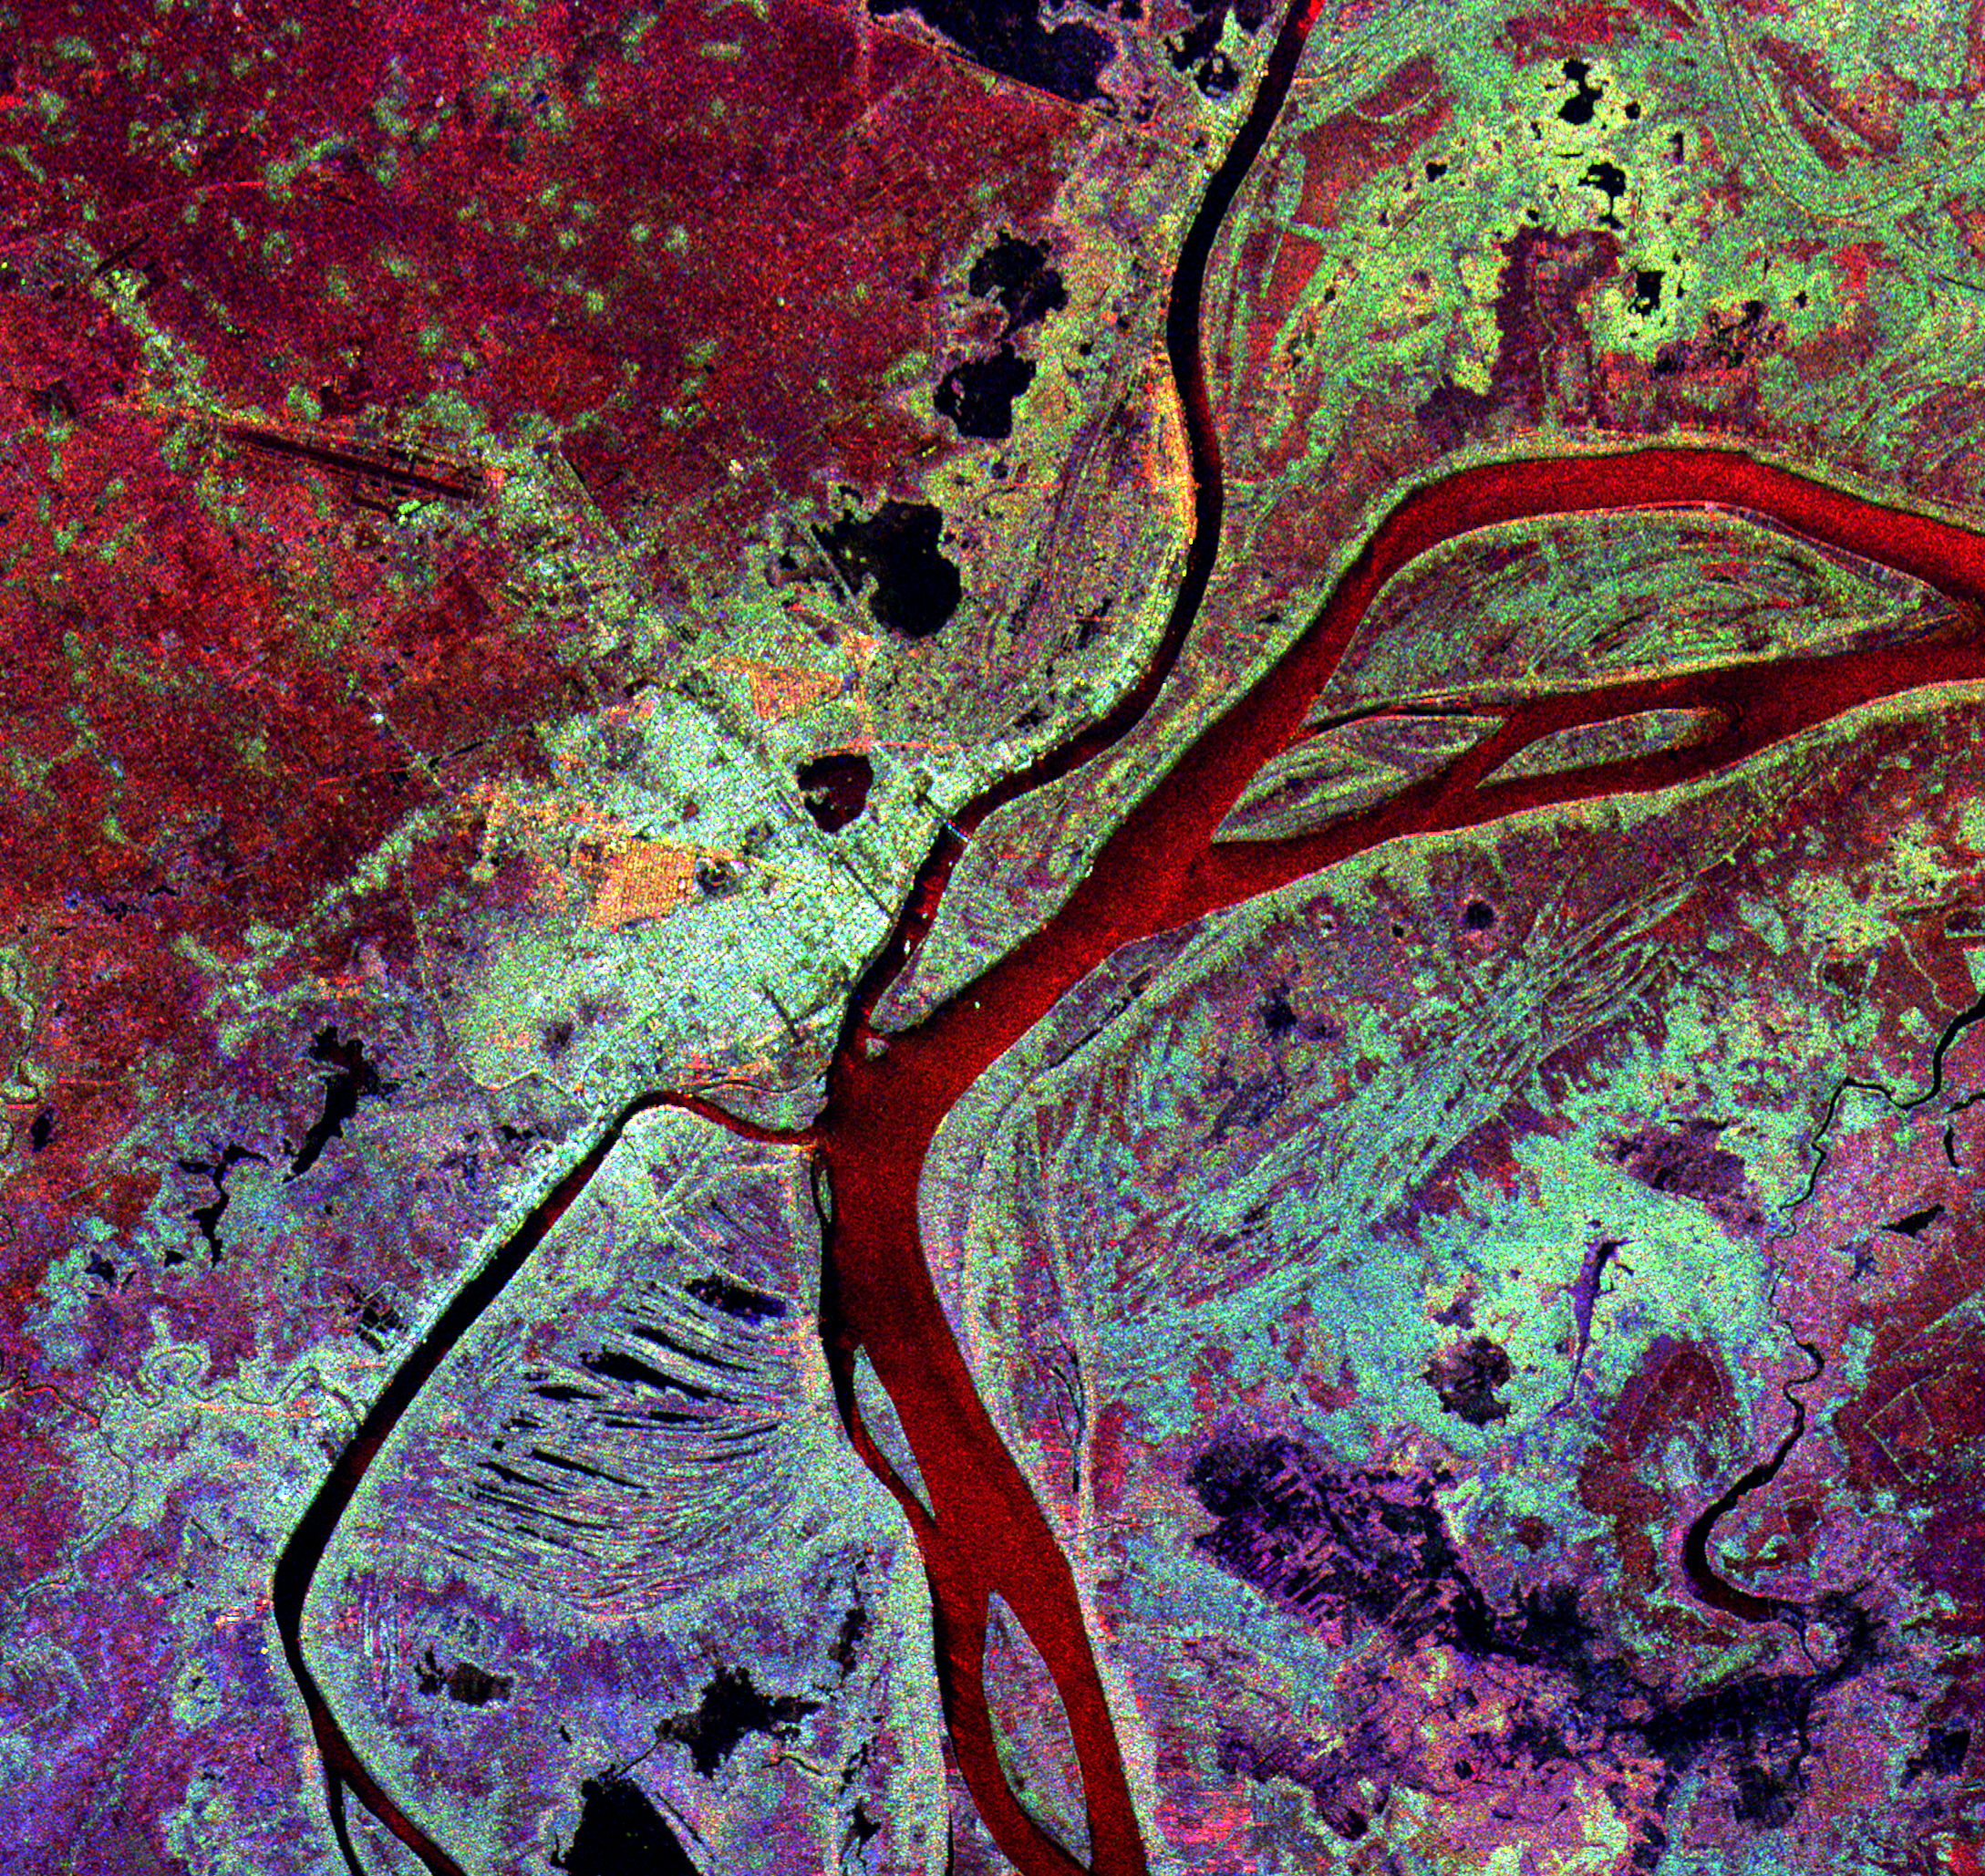

Space Radar Image of Phnom Phen, Cambodia

This spaceborne radar image shows the city of Phnom Penh, the capital of Cambodia. Phnom Penh lies at the confluence of the Mekong River and the Basak Sab. The city was originally established in 1434 to succeed Angkor Thom as capital of the Khmer Nation. Phnom Penh is the bright blue and orange area west of the rivers, near the center of the image. The red, light blue and purple colors indicate differences in vegetation height and structure. Radar images like this one are being used by archaeologists to investigate ruins in the Angkor area in northern Cambodia.

This image was acquired by Spaceborne Imaging Radar-C/X-Band Synthetic Aperture Radar (SIR-C/X-SAR) onboard the space shuttle Endeavour on April 15, 1994. The image is 27 kilometers by 27 kilometers (17 miles by 17 miles) and is centered at 11.5 degrees north latitude, 105.0 degrees East longitude. North is toward the upper right. The colors are assigned to different radar frequencies and polarizations of the radar as follows: red is L-band, horizontally transmitted and received; green is L-band, horizontally transmitted and vertically received; and blue is C-band, horizontally transmitted and vertically received. SIR-C/X-SAR, a joint mission of the German, Italian, and United States space agencies, is part of NASA’s Mission to Planet Earth.

Credit: NASA/JPL